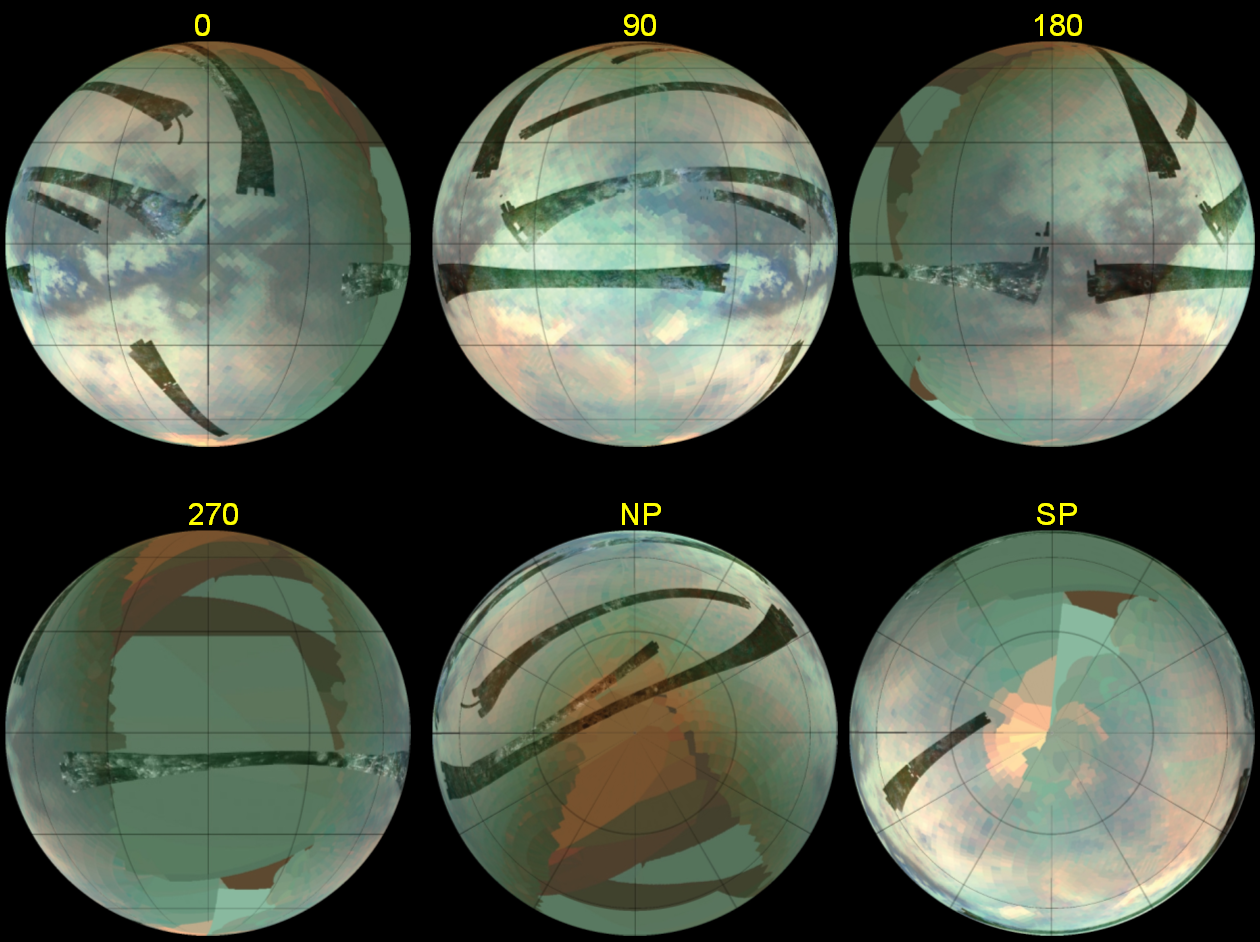

Infrared and Radar Views of Titan

This set of composite images was constructed from the best Cassini radar data and visual and infrared mapping spectrometer data obtained from all the Titan flybys up to the most recent flyby on Oct 25 (T20).

The globe to the upper right is centered on 0 degrees longitude, and each of the other globes is labeled as to which longitude appears at the center of the disk. The two rightmost images in the bottom row are of the north and south poles of Titan, respectively. The two instruments provide complementary data, all of which is required to understand the geologic processes that have shaped the surface of Titan over the age of the solar system.

The images were taken at wavelengths of 1.3 microns shown in blue, 2 microns shown in green, and 5 microns shown in red.

The Cassini-Huygens mission is a cooperative project of NASA, the European Space Agency and the Italian Space Agency. The Jet Propulsion Laboratory, a division of the California Institute of Technology in Pasadena, manages the mission for NASA’s Science Mission Directorate, Washington, D.C. The Cassini orbiter was designed, developed and assembled at JPL. The Visual and Infrared Mapping Spectrometer team is based at the University of Arizona where this image was produced. The radar instrument was built by JPL and the Italian Space Agency, working with team members from the United States and several European countries.

Credit: NASA/JPL-Caltech/University of Arizona